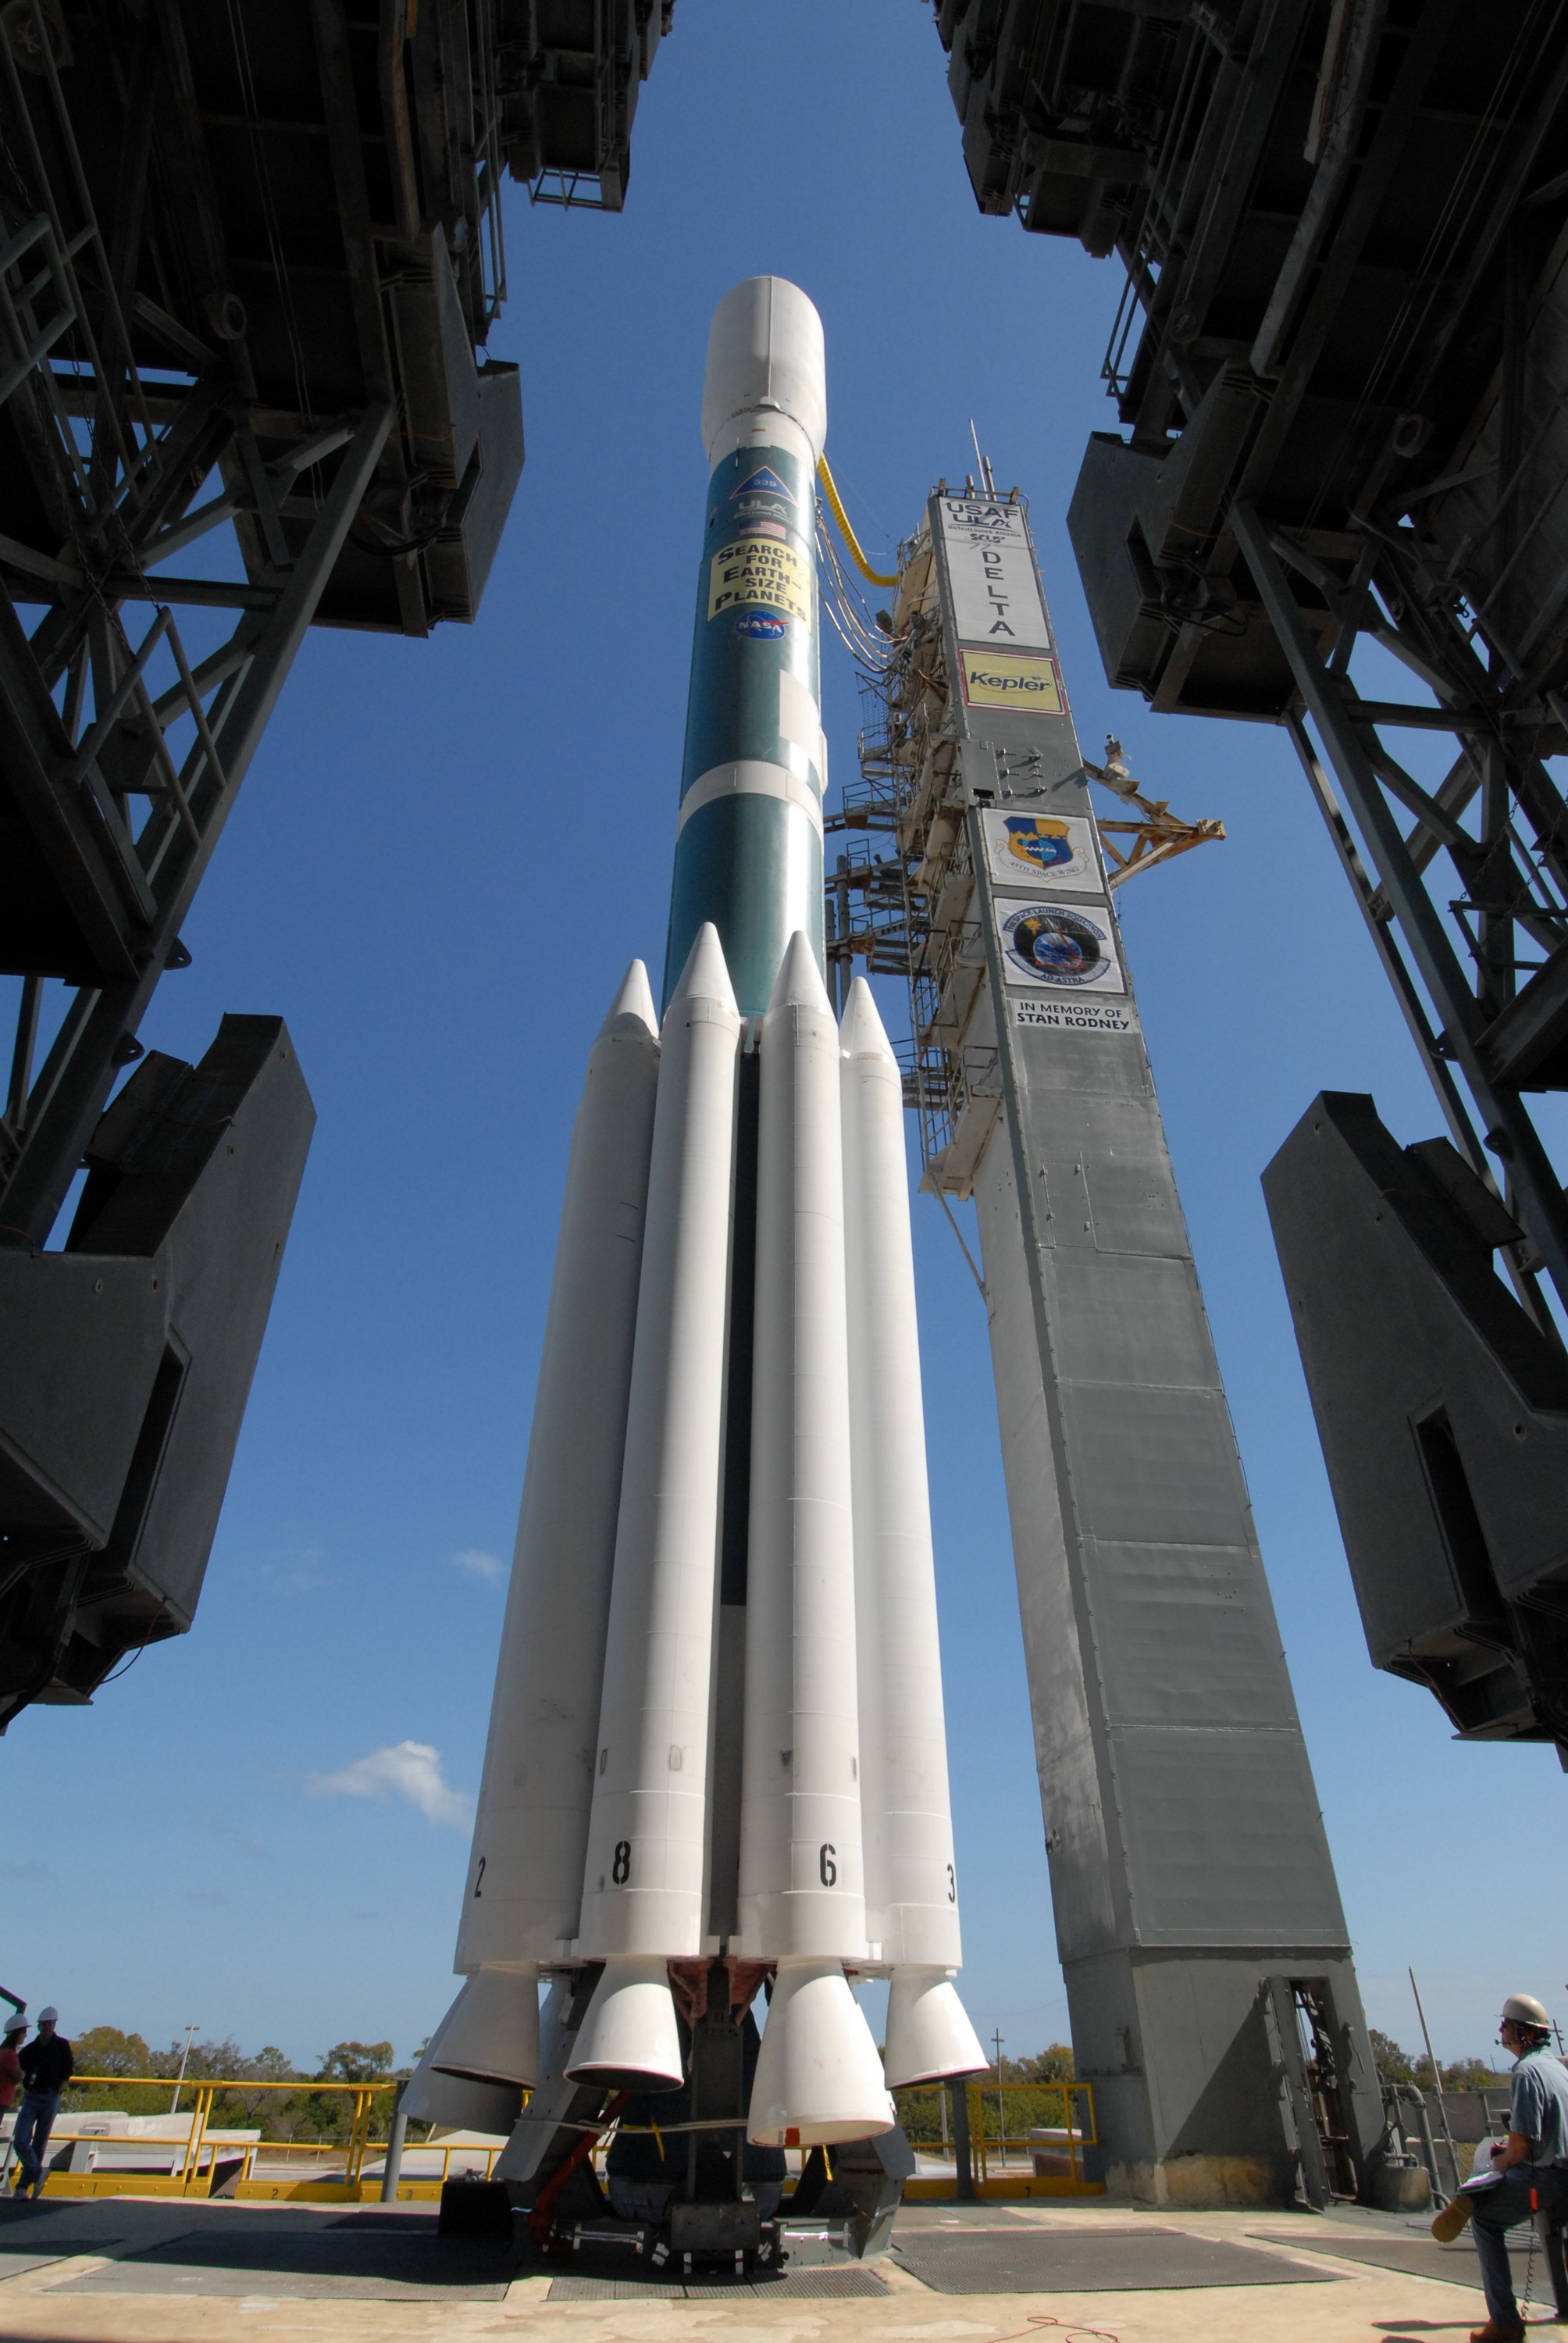

CAPE CANAVERAL, Fla. – The Delta II 7925 rocket stands ready for launch following rollback of the mobile service tower on Launch Pad 17-B at Cape Canaveral Air Force Station. Atop the rocket is NASA's Kepler spacecraft. Kepler is a spaceborne telescope designed to search the nearby region of our galaxy for Earth-size planets orbiting in the habitable zone of stars like our sun. The habitable zone is the region around a star where temperatures permit water to be liquid on a planet's surface. The challenge for Kepler is to look at a large number of stars in order to statistically estimate the total number of Earth-size planets orbiting sun-like stars in the habitable zone. Kepler will survey more than 100,000 stars in our galaxy.

Credit: NASA/Jack Pfaller